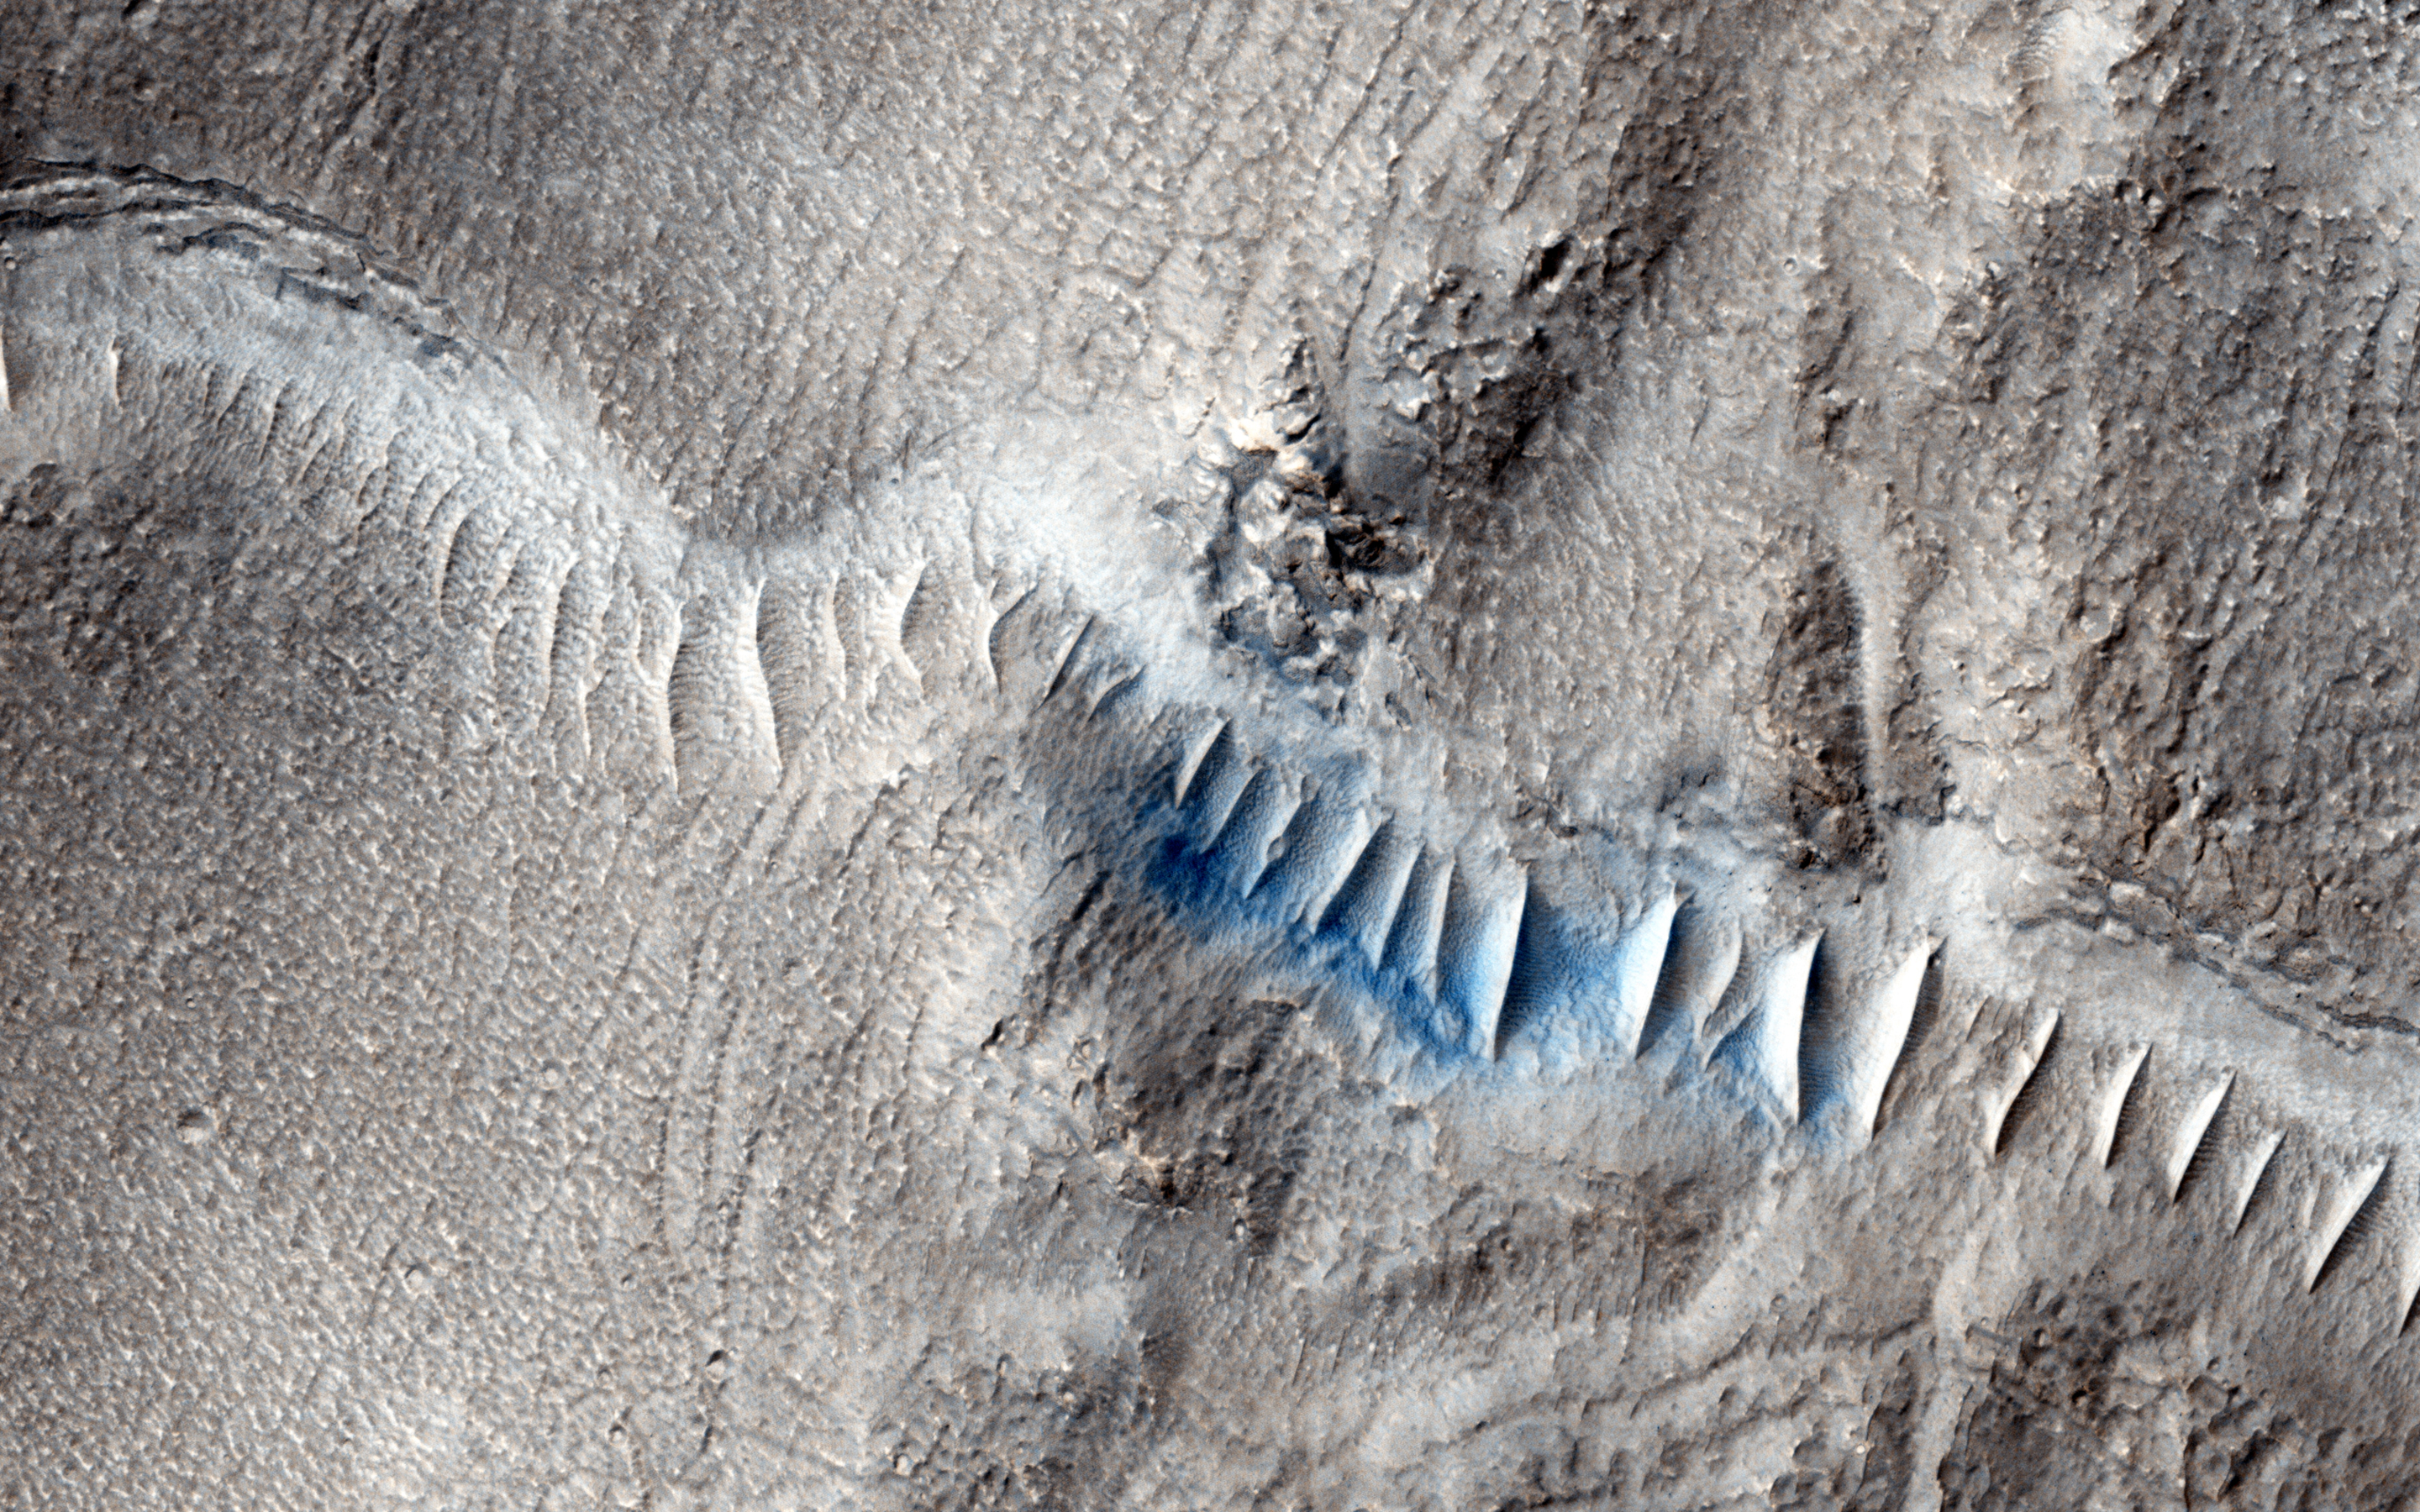

Valleys in Tyrrhena Terra

Enigmatic, shallowly incised valleys are found in some mid- to low-latitude regions on Mars. These valleys are very different in appearance compared to the very old, large, and well-developed valley networks on Mars.

The effects of liquid water or ice on a landscape are a distinctive indicator of past climate, and further insight into the age and origin of these shallow valleys may help advance our understanding of the environment in which they formed and potential late-stage habitability of Mars.

The shallow valley has been filled with small, transverse aeolian ripples (TARS) oriented perpendicular to the valley walls.

HiRISE is one of six instruments on NASA’s Mars Reconnaissance Orbiter. The University of Arizona, Tucson, operates the orbiter’s HiRISE camera, which was built by Ball Aerospace & Technologies Corp., Boulder, Colo. NASA’s Jet Propulsion Laboratory, a division of the California Institute of Technology in Pasadena, manages the Mars Reconnaissance Orbiter Project for the NASA Science Mission Directorate, Washington.

Credit: NASA/JPL-Caltech/Univ. of Arizona